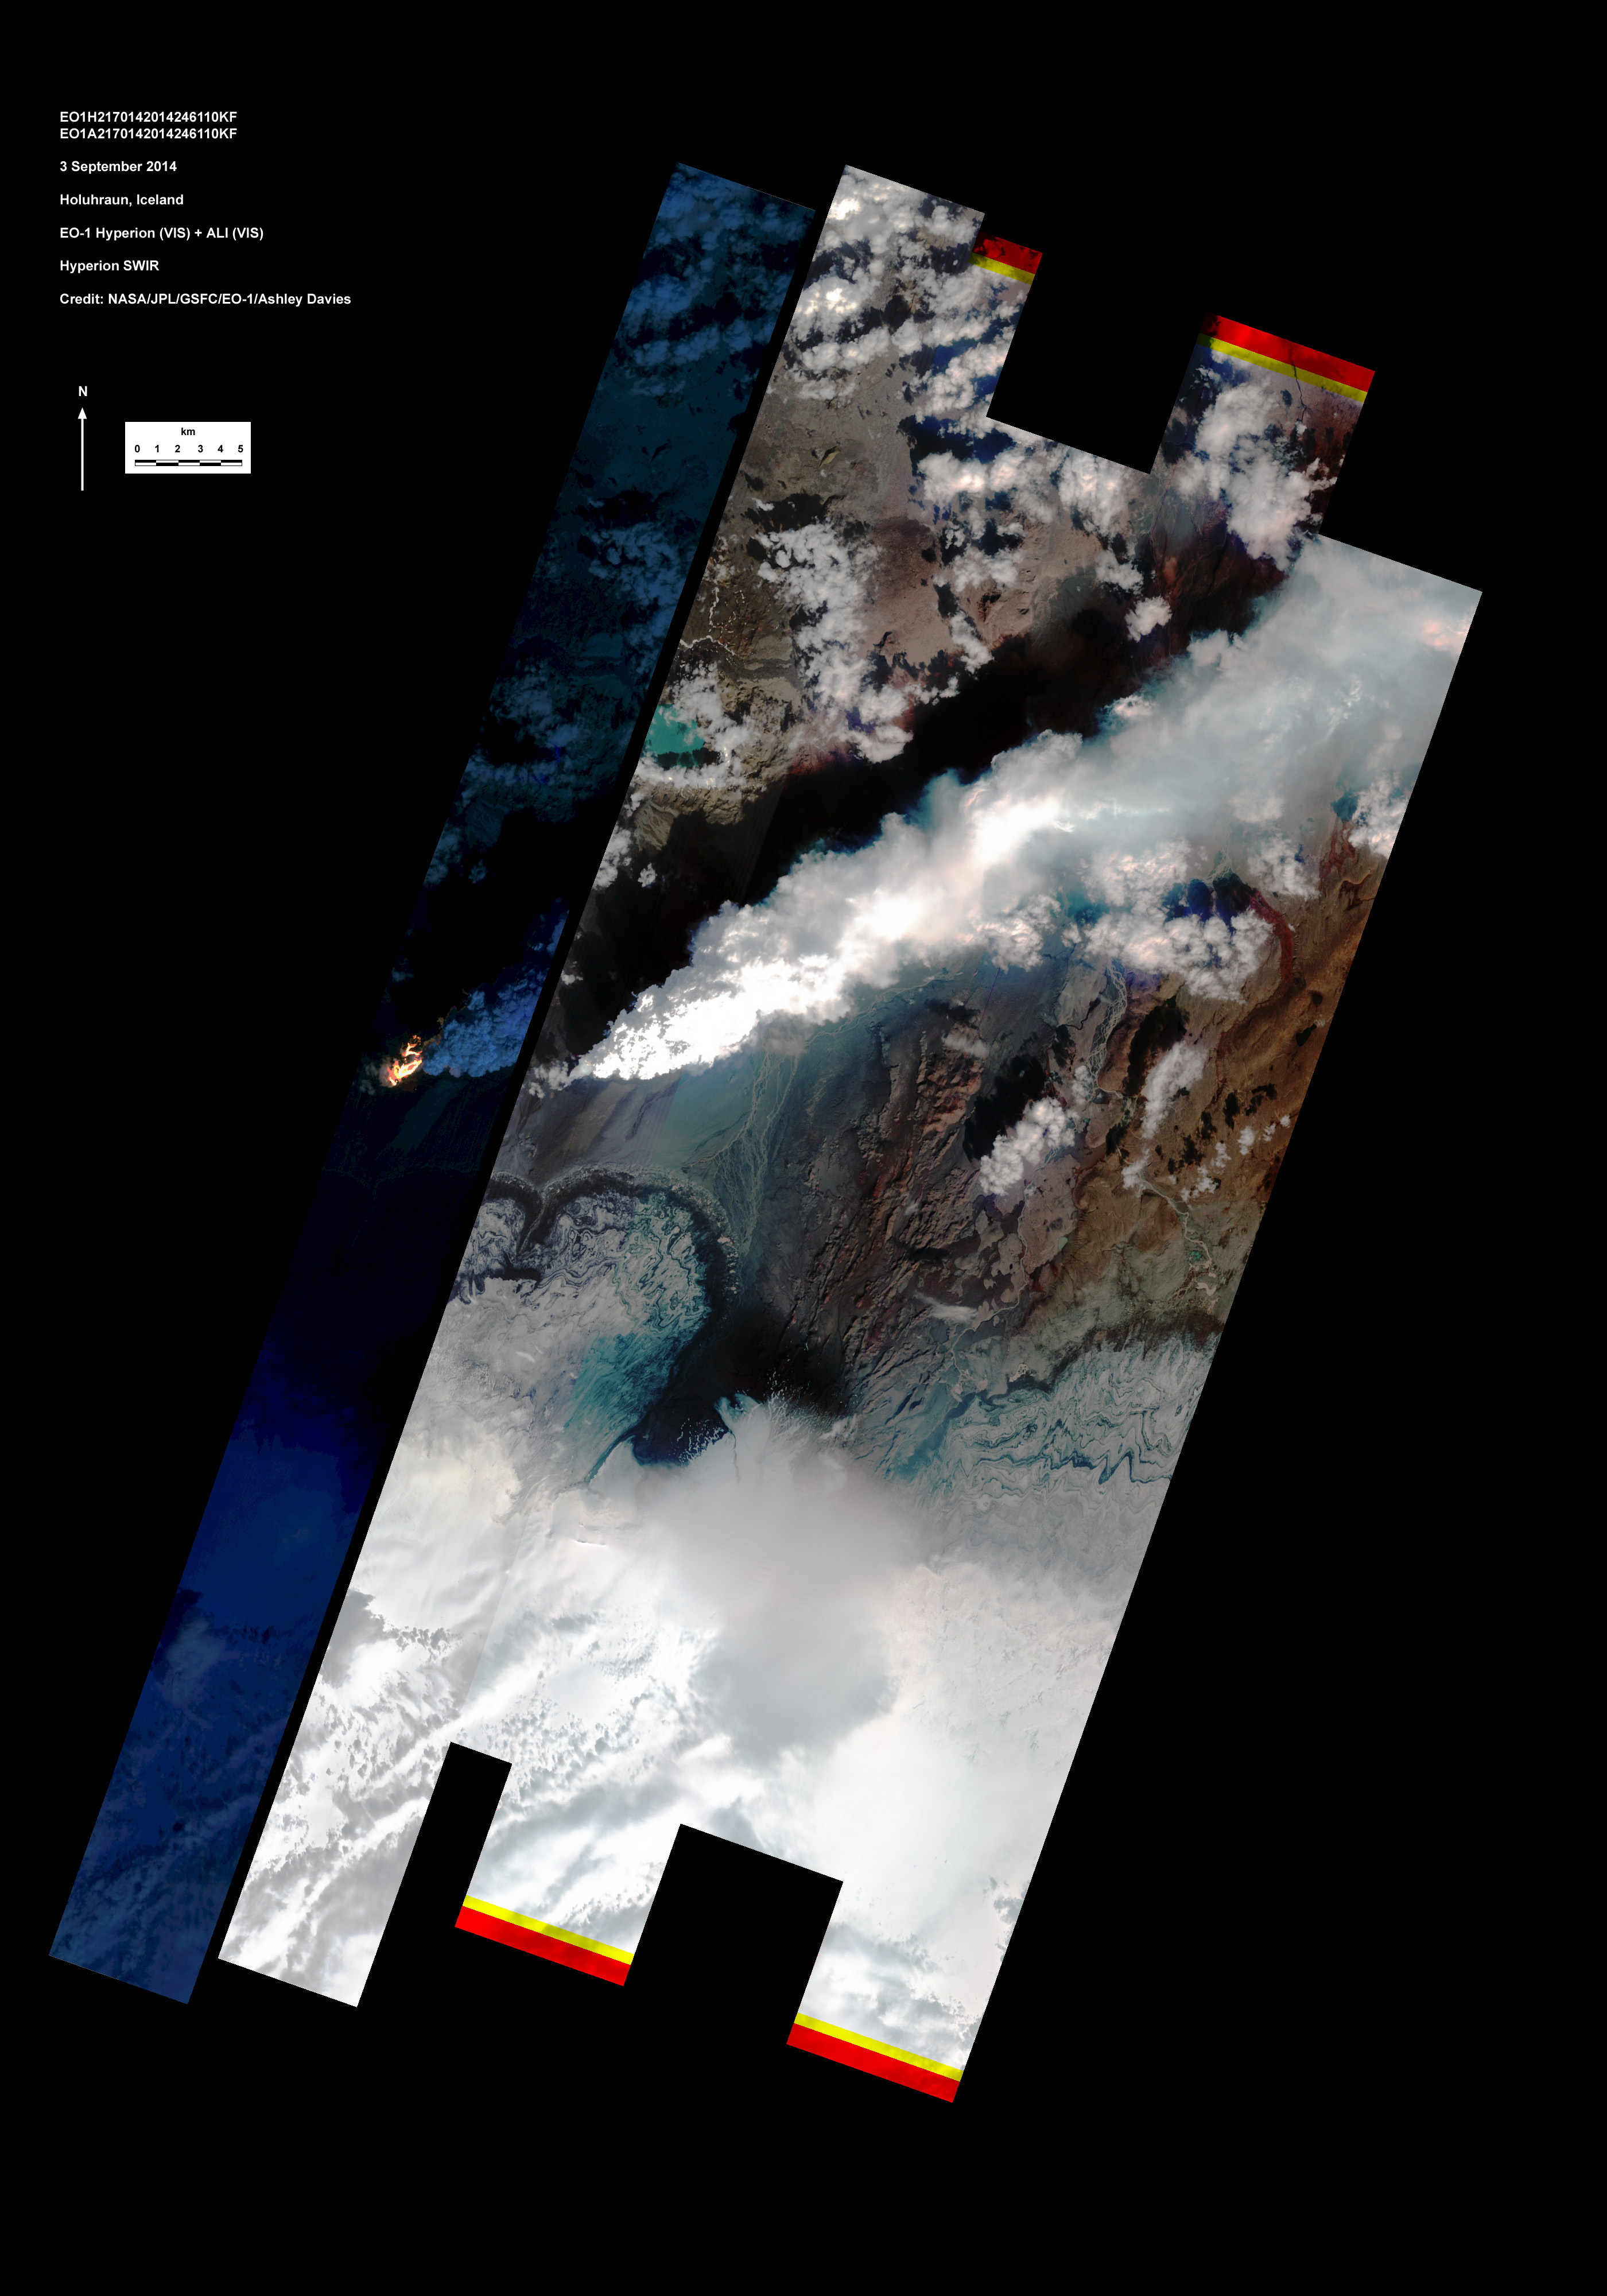

Iceland Volcanic Eruption Monitored by NASA EO-1 Spacecraft

On Sept. 3, 2014, the Hyperion and Advanced Land Imager (ALI) on NASA’s Earth Observing 1 (EO-1) spacecraft observed the ongoing eruption at Holuhraun, Iceland, from an altitude of 438 miles (705 kilometers). Data were collected at a resolution of 98 feet (30 meters) per pixel at different visible and infrared wavelengths.

The image on the right shows the combined ALI and Hyperion data (a narrow strip at the western edge of the broad ALI swath). To the south is the edge of Dyngjujökull (an icecap) and to the north is the circular lake at another volcano called Askja. The ongoing eruption is from a fissure over 0.6 miles (1 kilometer) long, feeding lava flows and generating a plume of water vapor and ash.

The image strip to the left is constructed from the Hyperion data at infrared wavelengths, and emphasizes the hottest areas at and adjacent to the vent. The radiant heat is estimated at more than 3,000 Megawatts. The eruption is being closely monitored by scientists at the Icelandic Meteorological Office and the University of Iceland.

The EO-1 spacecraft is managed by NASA’s Goddard Space Flight Center, Greenbelt, Maryland. EO-1 is the satellite remote-sensing asset used by the EO-1 Volcano Sensor Web (VSW) developed by NASA’s Jet Propulsion Laboratory, Pasadena, California, which is being used to monitor this, and other, volcanic eruptions around the world.

Credit: NASA/JPL-Caltech/GSFC/Ashley Davies